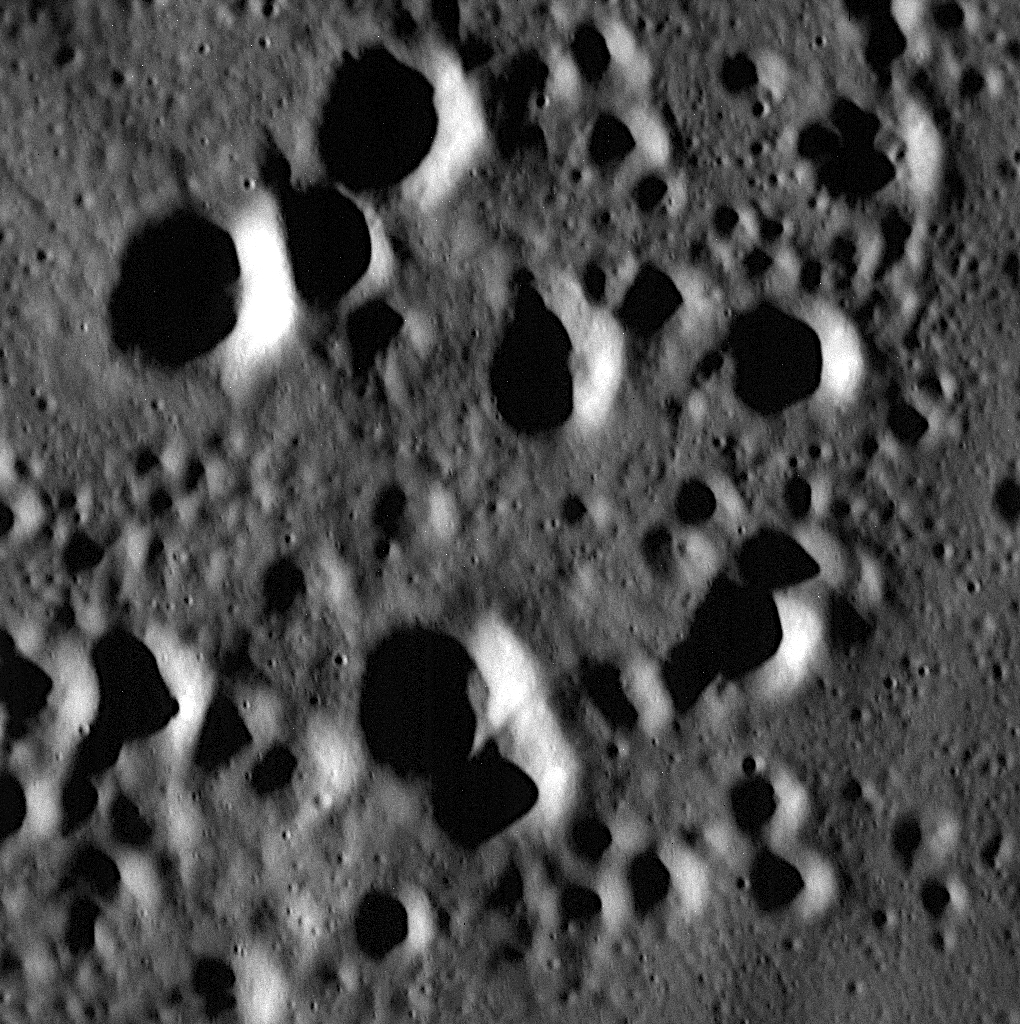

MESSENGER Gets Closer to Mercury than Ever Before

This image is one of the highest resolution images taken by the MESSENGER spacecraft to date. It features a field of secondary craters in Mercury’s northern smooth plains. Secondary craters are formed by the re-impact of debris strewn from a larger crater. The largest secondary craters in this image are roughly a few hundred meters across. If you look closely, you can see some small craters that are only tens of meters across. All of these craters are simple craters.

This image was acquired as part of the MDIS low-altitude imaging campaign. During MESSENGER’s second extended mission, the spacecraft makes a progressively closer approach to Mercury’s surface than at any previous point in the mission, enabling the acquisition of high-spatial-resolution data. For spacecraft altitudes below 350 kilometers, NAC images are acquired with pixel scales ranging from 20 meters to as little as 2 meters.

On 25 July 2014, MESSENGER moved closer to Mercury than any spacecraft has before, dropping to an altitude of 100 kilometers (60 miles) above the planet’s surface. By 19 August 2014, the minimum altitude will be cut in half, to only 50 kilometers (31 miles)! MESSENGER will execute three more orbit-correction maneuvers in order to delay the end of mission to late March 2015. For more details on this event, read this news story.

Date acquired: June 11, 2014
Image Mission Elapsed Time (MET): 44779109
Image ID: 6477542
Instrument: Narrow Angle Camera (NAC) of the Mercury Dual Imaging System (MDIS)
Center Latitude: 69.84°
Center Longitude: 48.47° E
Resolution: 2.9 meters/pixel
Scale: This image is about 3 km (1.8 miles) across.
Incidence Angle: 79.4°
Emission Angle: 0.1°
Phase Angle: 79.6°

The MESSENGER spacecraft is the first ever to orbit the planet Mercury, and the spacecraft’s seven scientific instruments and radio science investigation are unraveling the history and evolution of the Solar System’s innermost planet. MESSENGER acquired over 150,000 images and extensive other data sets. MESSENGER is capable of continuing orbital operations until early 2015.

For information regarding the use of images, see the MESSENGER image use policy.

Credit: NASA/Johns Hopkins University Applied Physics Laboratory/Carnegie Institution of Washington